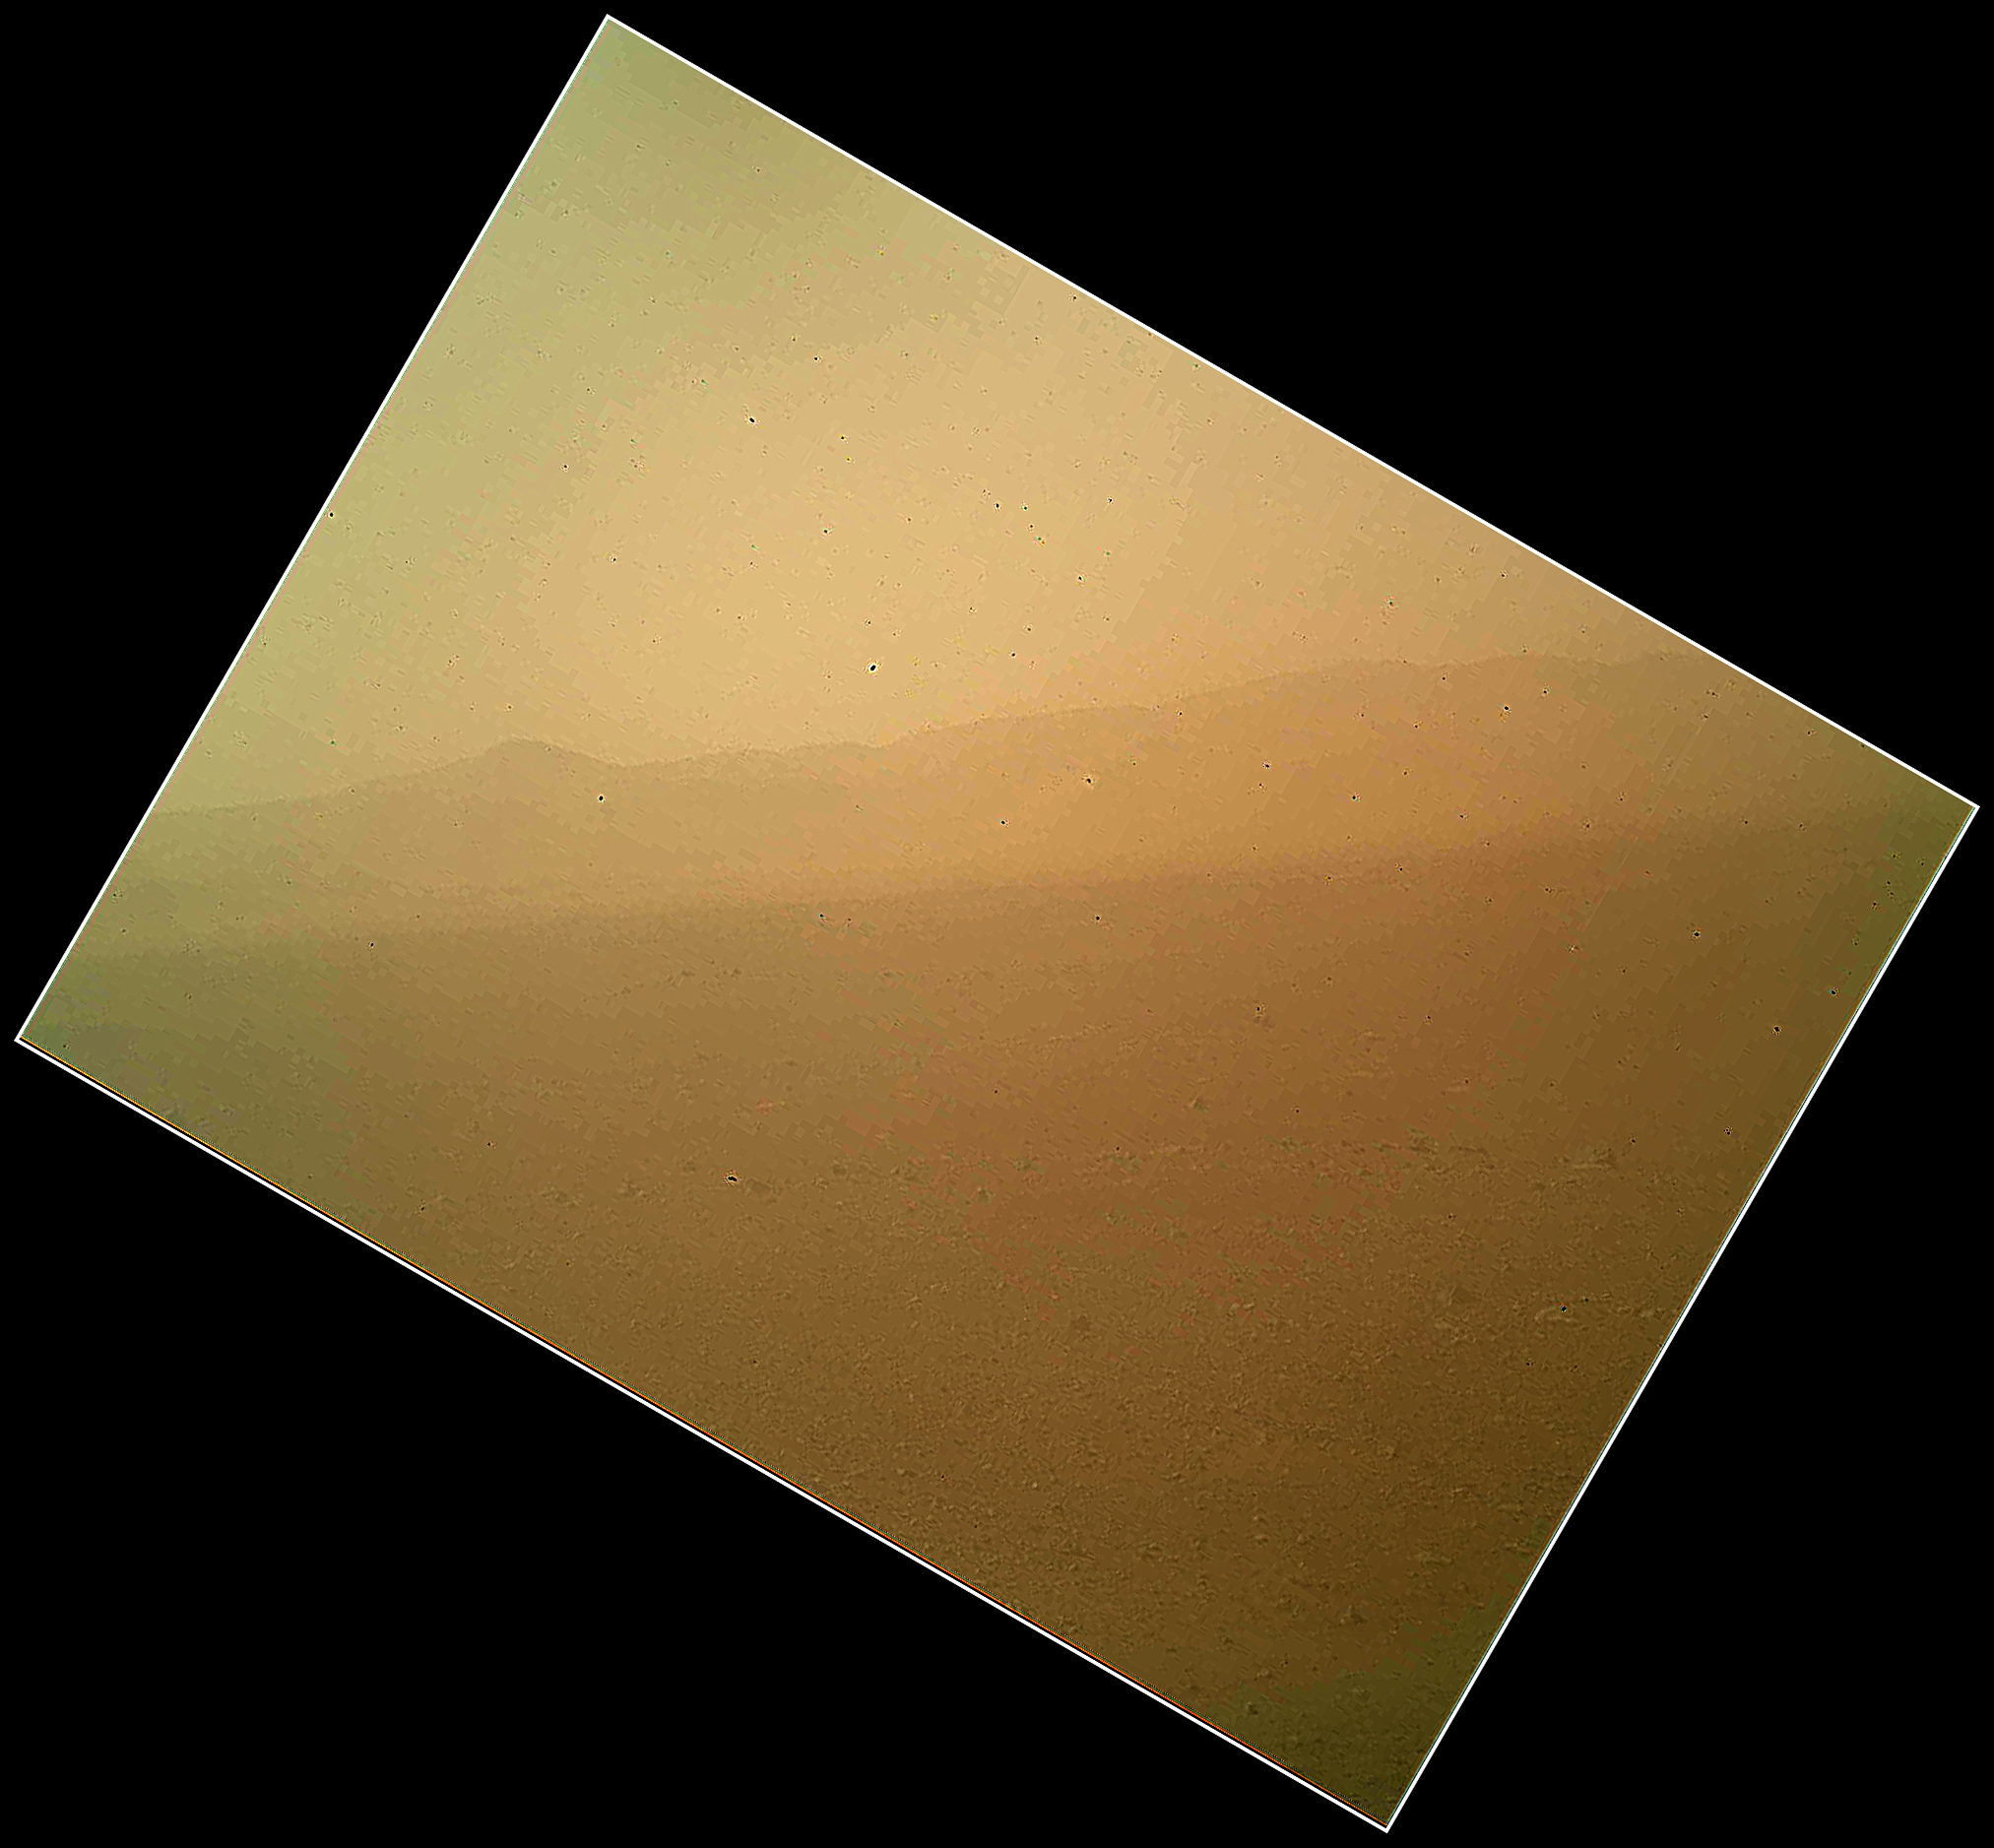

First Color Landscape Image of Mars from Curiosity

This view of the landscape to the north of NASA’s Mars rover Curiosity was acquired by the Mars Hand Lens Imager (MAHLI) on the afternoon of the first day after landing. (The team calls this day Sol 1, which is the first Martian day of operations; Sol 1 began on Aug. 6, 2012.)

In the distance, the image shows the north wall and rim of Gale Crater. The image is murky because the MAHLI’s removable dust cover is apparently coated with dust blown onto the camera during the rover’s terminal descent. Images taken without the dust cover in place are expected during checkout of the robotic arm in coming weeks.

The MAHLI is located on the turret at the end of Curiosity’s robotic arm. At the time the MAHLI Sol 1 image was acquired, the robotic arm was in its stowed position. It has been stowed since the rover was packaged for its Nov. 26, 2011, launch.

The MAHLI has a transparent dust cover. This image was acquired with the dust cover closed. The cover will not be opened until more than a week after the landing.

When the robotic arm, turret, and MAHLI are stowed, the MAHLI is in a position that is rotated 30 degrees relative to the rover deck. The MAHLI image shown here has been rotated to correct for that tilt, so that the sky is “up” and the ground is “down”.

When the robotic arm, turret, and MAHLI are stowed, the MAHLI is looking out from the front left side of the rover. This is much like the view from the driver’s side of cars sold in the USA.

The main purpose of Curiosity’s MAHLI camera is to acquire close-up, high-resolution views of rocks and soil at the rover’s Gale Crater field site. The camera is capable of focusing on any target at distances of about 0.8 inch (2.1 centimeters) to infinity. This means it can, as shown here, also obtain pictures of the Martian landscape.

Credit: NASA/JPL-Caltech/Malin Space Science Systems